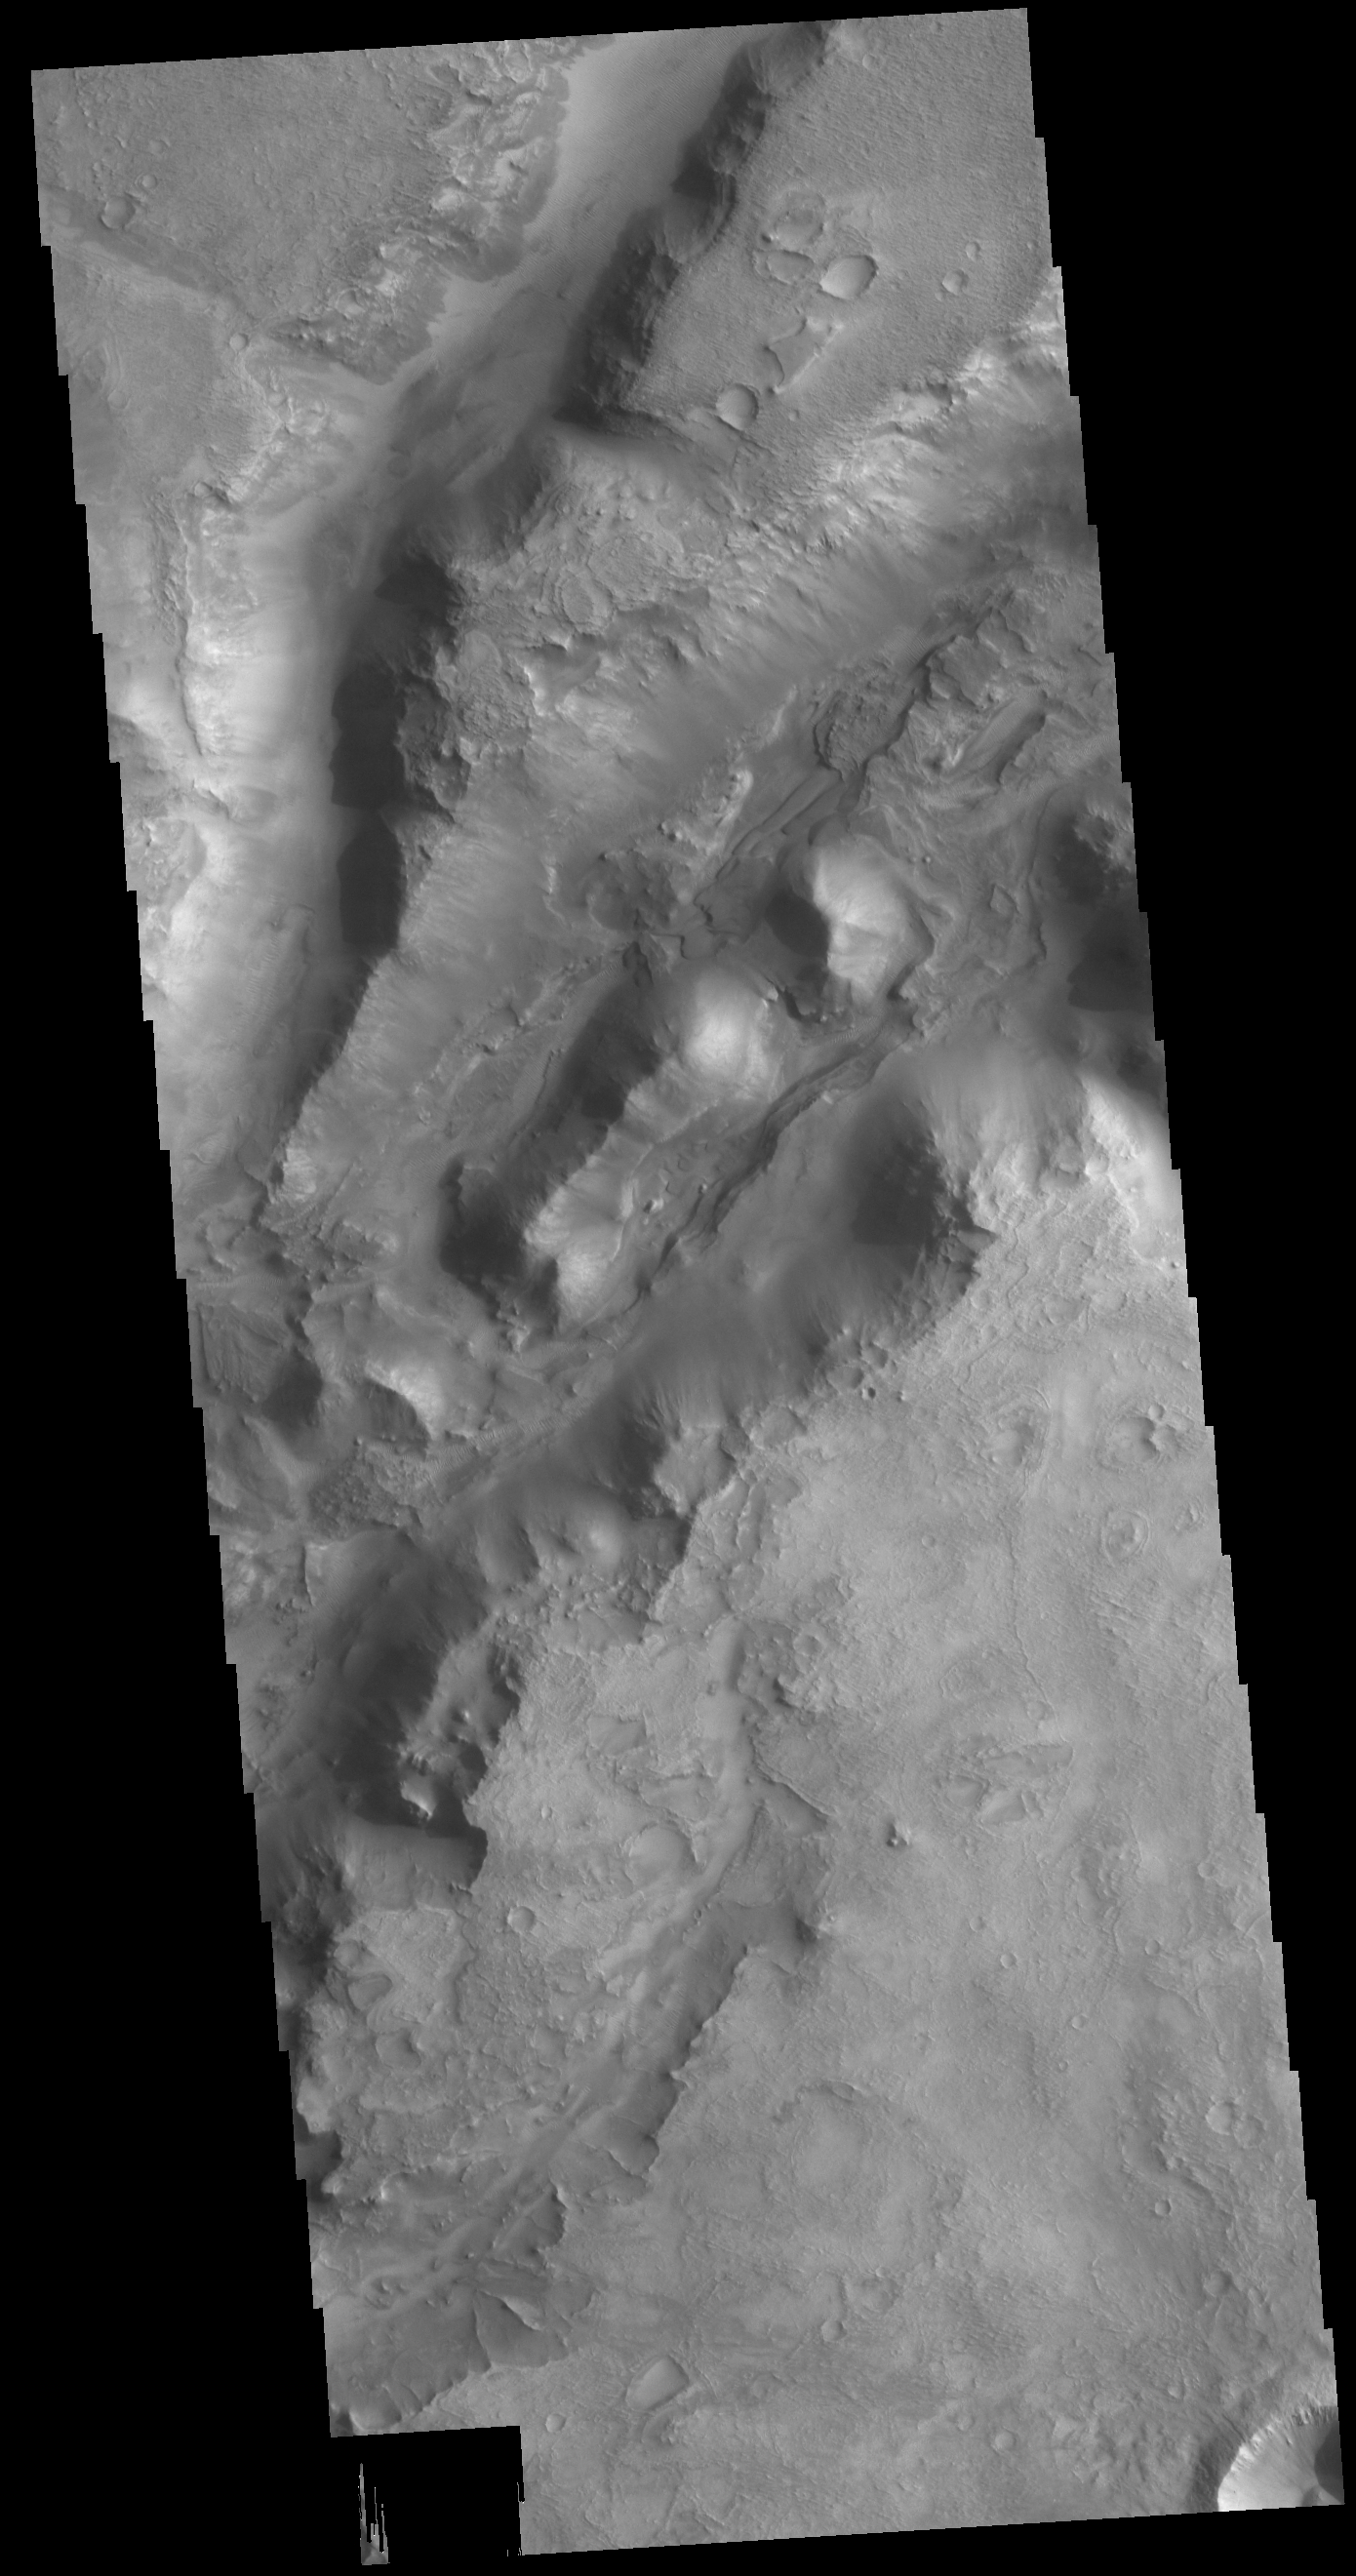

Nili Fossae

The linear depressions in today’s VIS image are part of Nili Fossae. Nili Fossae is a collection of curved faults and down-dropped blocks of crust between the faults called graben. The graben lie northeast of the large volcano Syrtis Major and northwest of the ancient impact basin Isidis Planitia.

Credit: NASA/JPL-Caltech/ASU